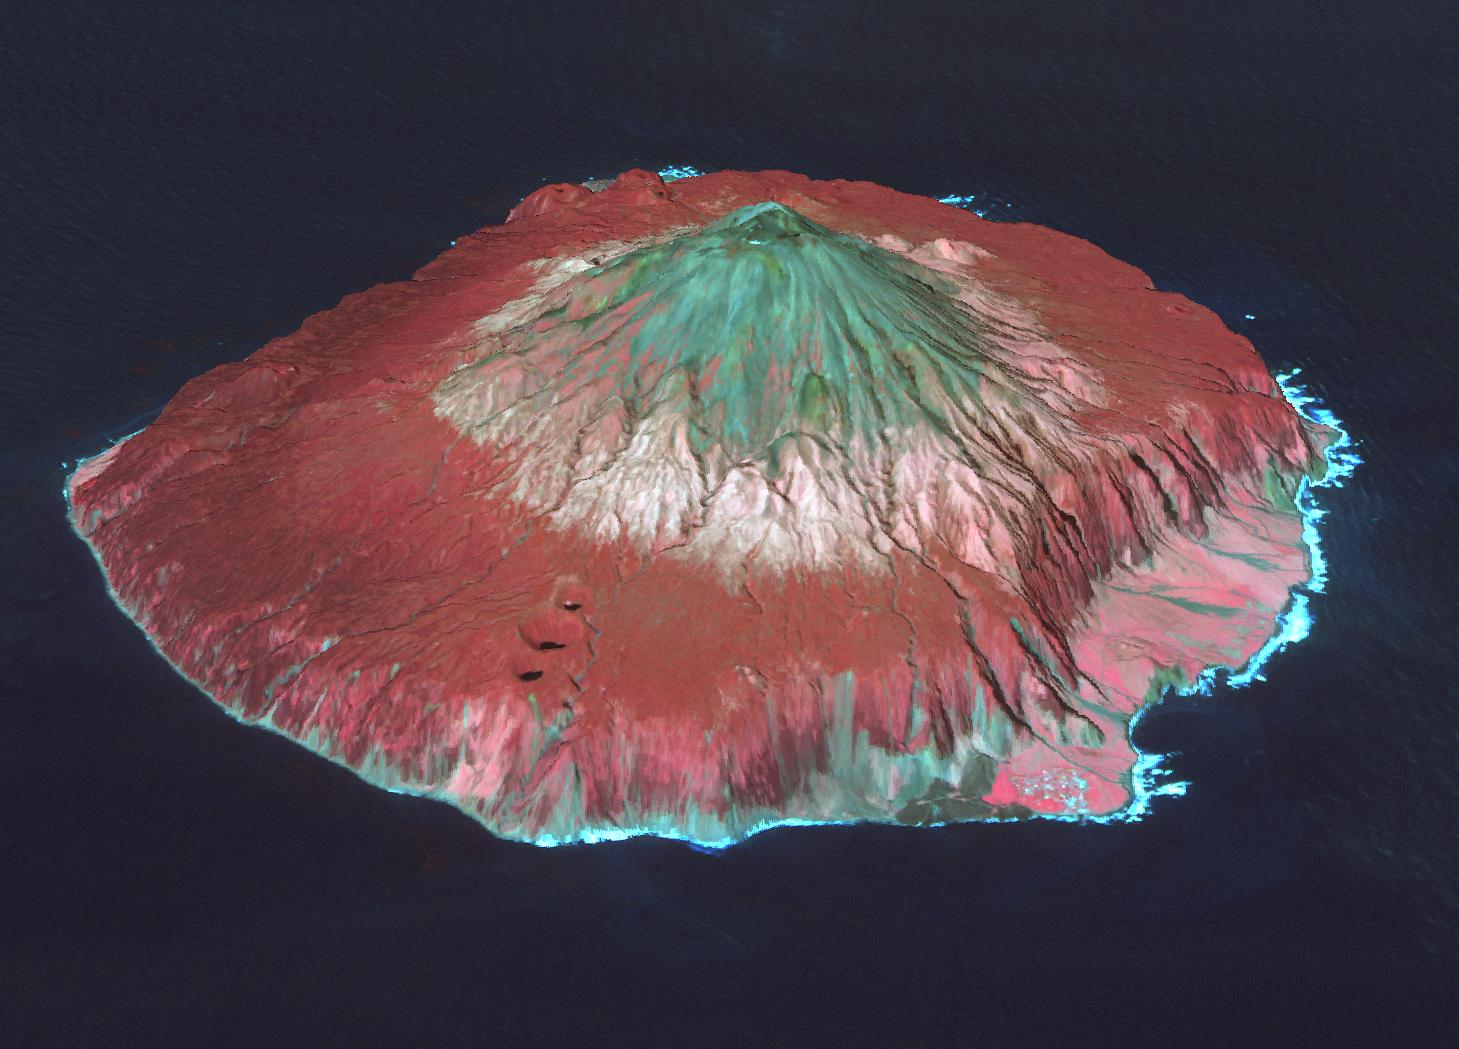

Tristan da Cunha Island

Tristan da Cunha is both a remote group of volcanic islands in the south Atlantic, and the main island. It is the most remote inhabited island group in the world, 2400 km from the nearest inhabited land. Tristan has a population of about 250 inhabitants, and is part of the British overseas territory of Saint Helena, Ascension and Tristan da Cunha. In 1961 the eruption of Queen Mary’s Peak forced the evacuation of the entire population for two years. The image was acquired October 7, 2017, and is located at 37.1 degrees south, 12.3 degrees west.

With its 14 spectral bands from the visible to the thermal infrared wavelength region and its high spatial resolution of 15 to 90 meters (about 50 to 300 feet), ASTER images Earth to map and monitor the changing surface of our planet. ASTER is one of five Earth-observing instruments launched Dec. 18, 1999, on Terra. The instrument was built by Japan’s Ministry of Economy, Trade and Industry. A joint U.S./Japan science team is responsible for validation and calibration of the instrument and data products.

The broad spectral coverage and high spectral resolution of ASTER provides scientists in numerous disciplines with critical information for surface mapping and monitoring of dynamic conditions and temporal change. Example applications are: monitoring glacial advances and retreats; monitoring potentially active volcanoes; identifying crop stress; determining cloud morphology and physical properties; wetlands evaluation; thermal pollution monitoring; coral reef degradation; surface temperature mapping of soils and geology; and measuring surface heat balance.

The U.S. science team is located at NASA’s Jet Propulsion Laboratory, Pasadena, Calif. The Terra mission is part of NASA’s Science Mission Directorate, Washington, D.C.

Credit: NASA/METI/AIST/Japan Space Systems, and U.S./Japan ASTER Science Team